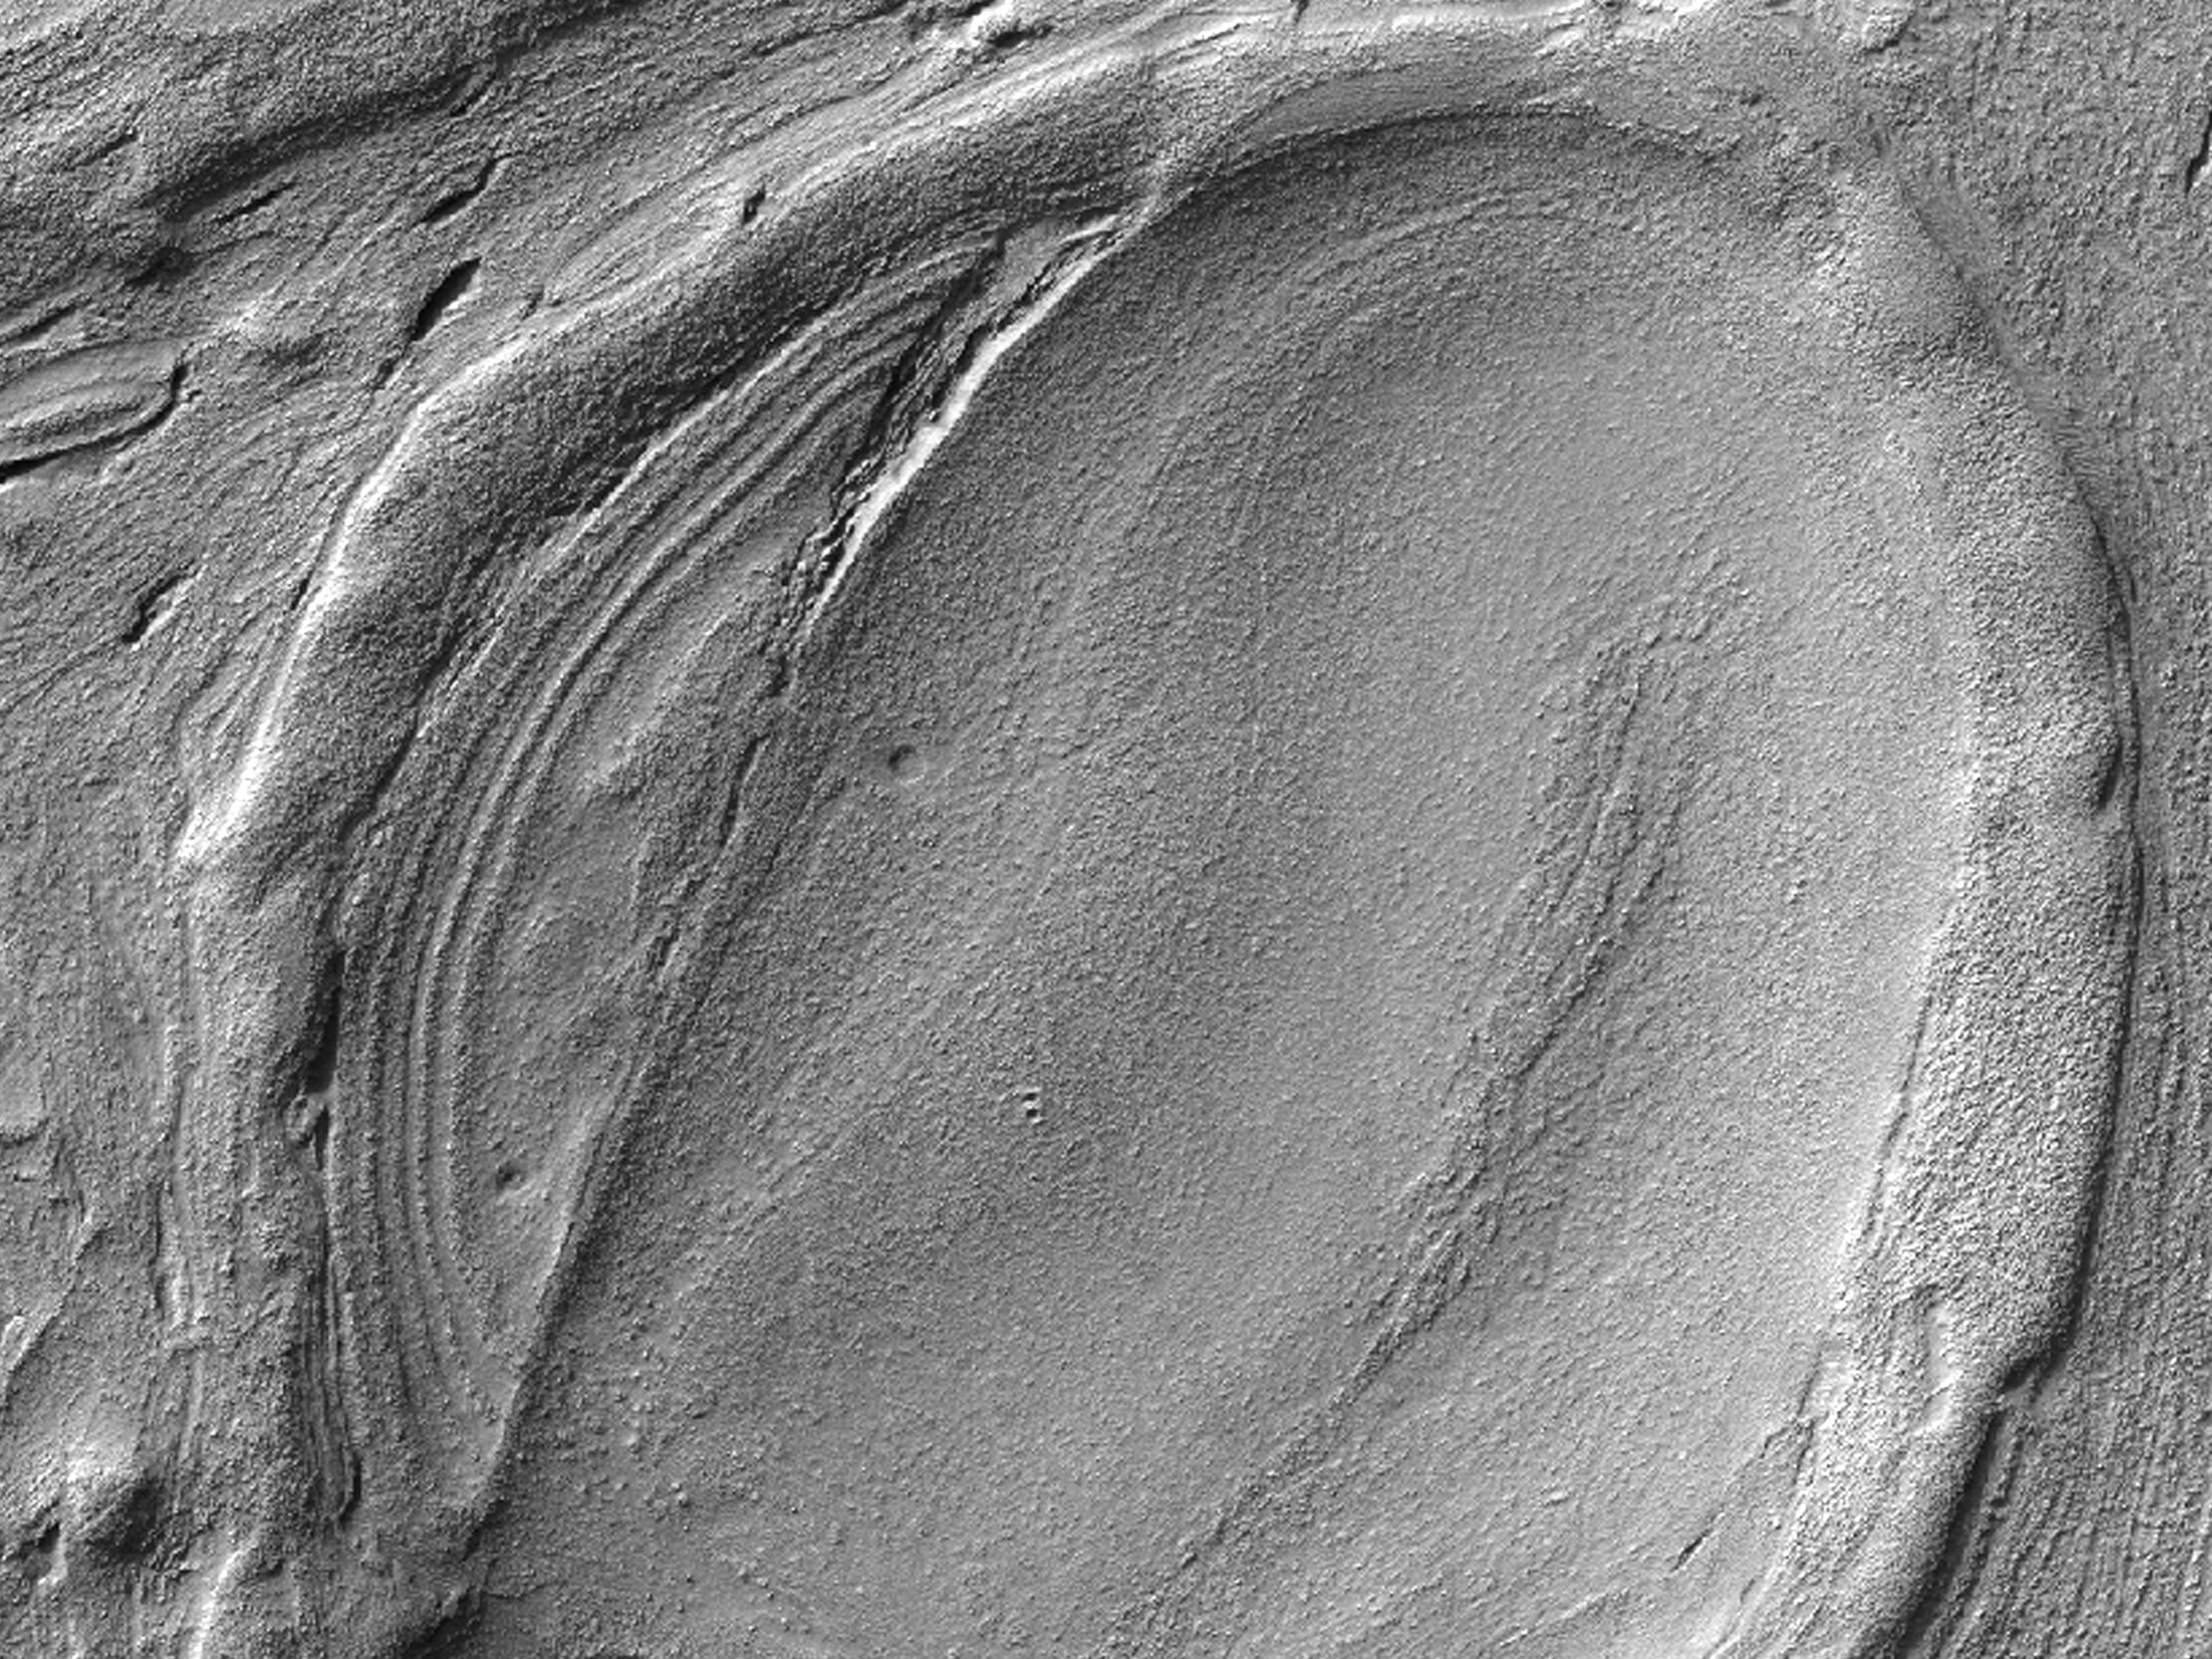

Lava Lamp Terrain on the Floor of Hellas Basin

Figure 1

Some of the weirdest and least-understood landscapes on Mars are on the floor of the deep Hellas impact basin. This image was acquired in northwest Hellas where depths are more than 6 kilometers below the reference (or roughly the average) altitude for Mars.

There are what look like impact craters but are elongated, as if stretched in a viscous manner (like in a lava lamp). Some of the flowing landforms (Figure 1) are similar to those elsewhere in the middle latitudes of Mars, where the Shallow Radar (SHARAD) experiment on MRO has detected ice, but no ice detection has been reported here.

The floor of Hellas is relatively poorly mapped because it is often obscured by dust and haze in the atmosphere.

HiRISE is one of six instruments on NASA’s Mars Reconnaissance Orbiter. The University of Arizona, Tucson, operates the orbiter’s HiRISE camera, which was built by Ball Aerospace & Technologies Corp., Boulder, Colo. NASA’s Jet Propulsion Laboratory, a division of the California Institute of Technology in Pasadena, manages the Mars Reconnaissance Orbiter Project for the NASA Science Mission Directorate, Washington. Lockheed Martin Space Systems, Denver, built the spacecraft.

Originally released March 28, 2012

Credit: NASA/JPL-Caltech/University of Arizona